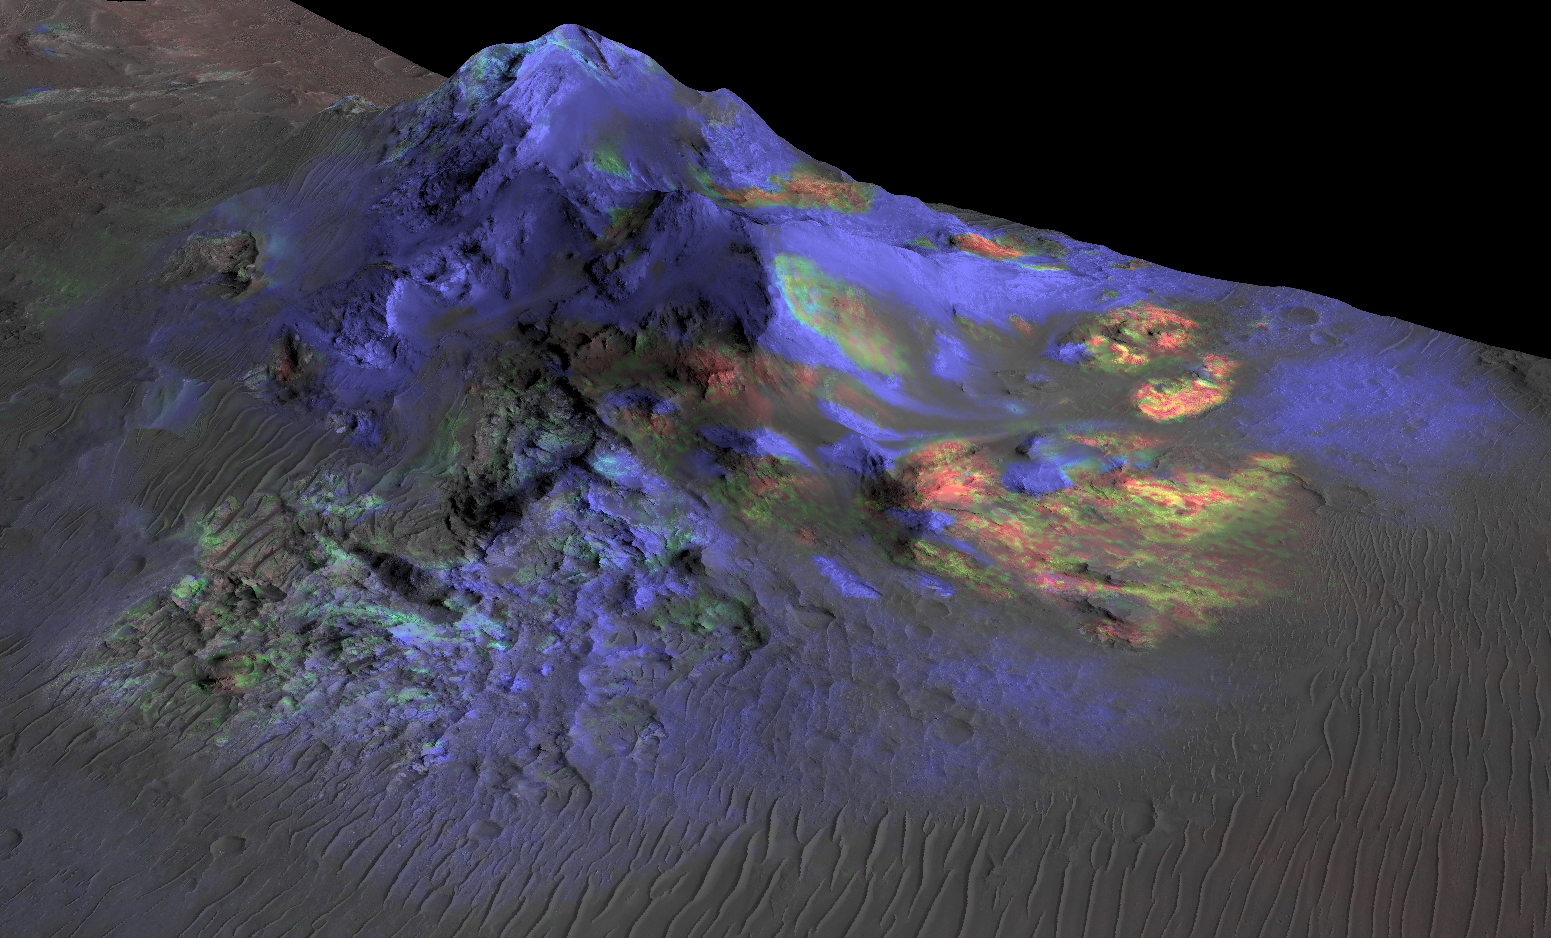

Spectral Signals Indicating Impact Glass on Mars

Deposits of impact glass have been preserved in Martian craters, including Alga Crater, shown here. Detection of the impact glass by researchers at Brown University, Providence, Rhode Island, is based on data from the Compact Reconnaissance Imaging Spectrometer for Mars (CRISM) on NASA’s Mars Reconnaissance Orbiter.

In color coding based on analysis of CRISM spectra, green indicates the presence of glass. (Blues are pyroxene; reds are olivine.) Impact glass forms in the heat of a violent impact that excavates a crater. Impact glass found on Earth can preserve evidence about ancient life. A deposit of impact glass on Mars could be a good place to look for signs of past life on that planet.

This view shows Alga Crater’s central peak, which is about 3 miles (5 kilometers) wide within the 12-mile (19-kilometer) diameter of this southern-hemisphere crater. The information from CRISM is shown over a terrain model and image, based on observations by the High Resolution Imaging Science Experiment (HiRISE) camera. The vertical dimension is exaggerated by a factor of two.

The Mars Reconnaissance Orbiter has been using CRISM, HiRISE and four other instruments to investigate Mars since 2006. The Johns Hopkins University Applied Physics Laboratory, Laurel, Maryland, led the work to build the CRISM instrument and operates CRISM in coordination with an international team of researchers from universities, government and the private sector. HiRISE is operated by the University of Arizona, Tucson, and was built by Ball Aerospace & Technologies Corp., Boulder, Colorado.

NASA’s Jet Propulsion Laboratory, a division of the California Institute of Technology in Pasadena, manages the Mars Reconnaissance Orbiter Project for NASA’s Science Mission Directorate, Washington. Lockheed Martin Space Systems, Denver, built the orbiter and collaborates with JPL to operate it.

Credit: NASA/JPL-Caltech/JHUAPL/Univ. of Arizona